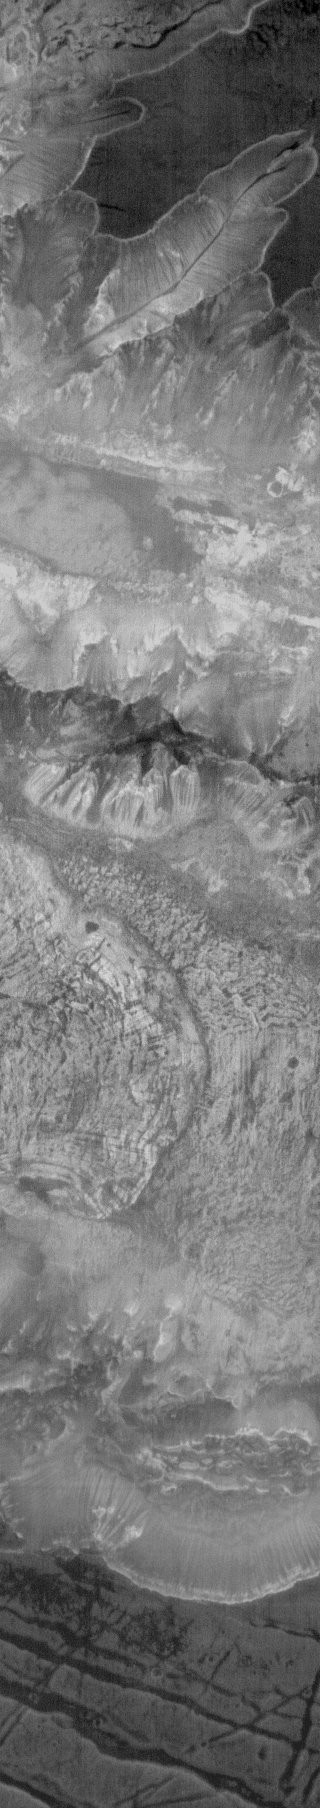

Ius Chasma at Night

This is an infrared image of Ius Chasma taken at night. Bright surfaces are warmer than dark surfaces; the floor of the chasma is warmer than the plains at the top of the frame. Nighttime infrared images are extremely helpful in identifying bedrock outcrops, which stay warmer than dust covered surfaces. The landslide is also easy to identify in this image.

Image information: IR instrument. Latitude -8.0N, Longitude 280.8E. 98 meter/pixel resolution.

Please see the THEMIS Data Citation Note for details on crediting THEMIS images.

Note: this THEMIS visual image has not been radiometrically nor geometrically calibrated for this preliminary release. An empirical correction has been performed to remove instrumental effects. A linear shift has been applied in the cross-track and down-track direction to approximate spacecraft and planetary motion. Fully calibrated and geometrically projected images will be released through the Planetary Data System in accordance with Project policies at a later time.

NASA’s Jet Propulsion Laboratory manages the 2001 Mars Odyssey mission for NASA’s Office of Space Science, Washington, D.C. The Thermal Emission Imaging System (THEMIS) was developed by Arizona State University, Tempe, in collaboration with Raytheon Santa Barbara Remote Sensing. The THEMIS investigation is led by Dr. Philip Christensen at Arizona State University. Lockheed Martin Astronautics, Denver, is the prime contractor for the Odyssey project, and developed and built the orbiter. Mission operations are conducted jointly from Lockheed Martin and from JPL, a division of the California Institute of Technology in Pasadena.

Credit: NASA/JPL/ASU